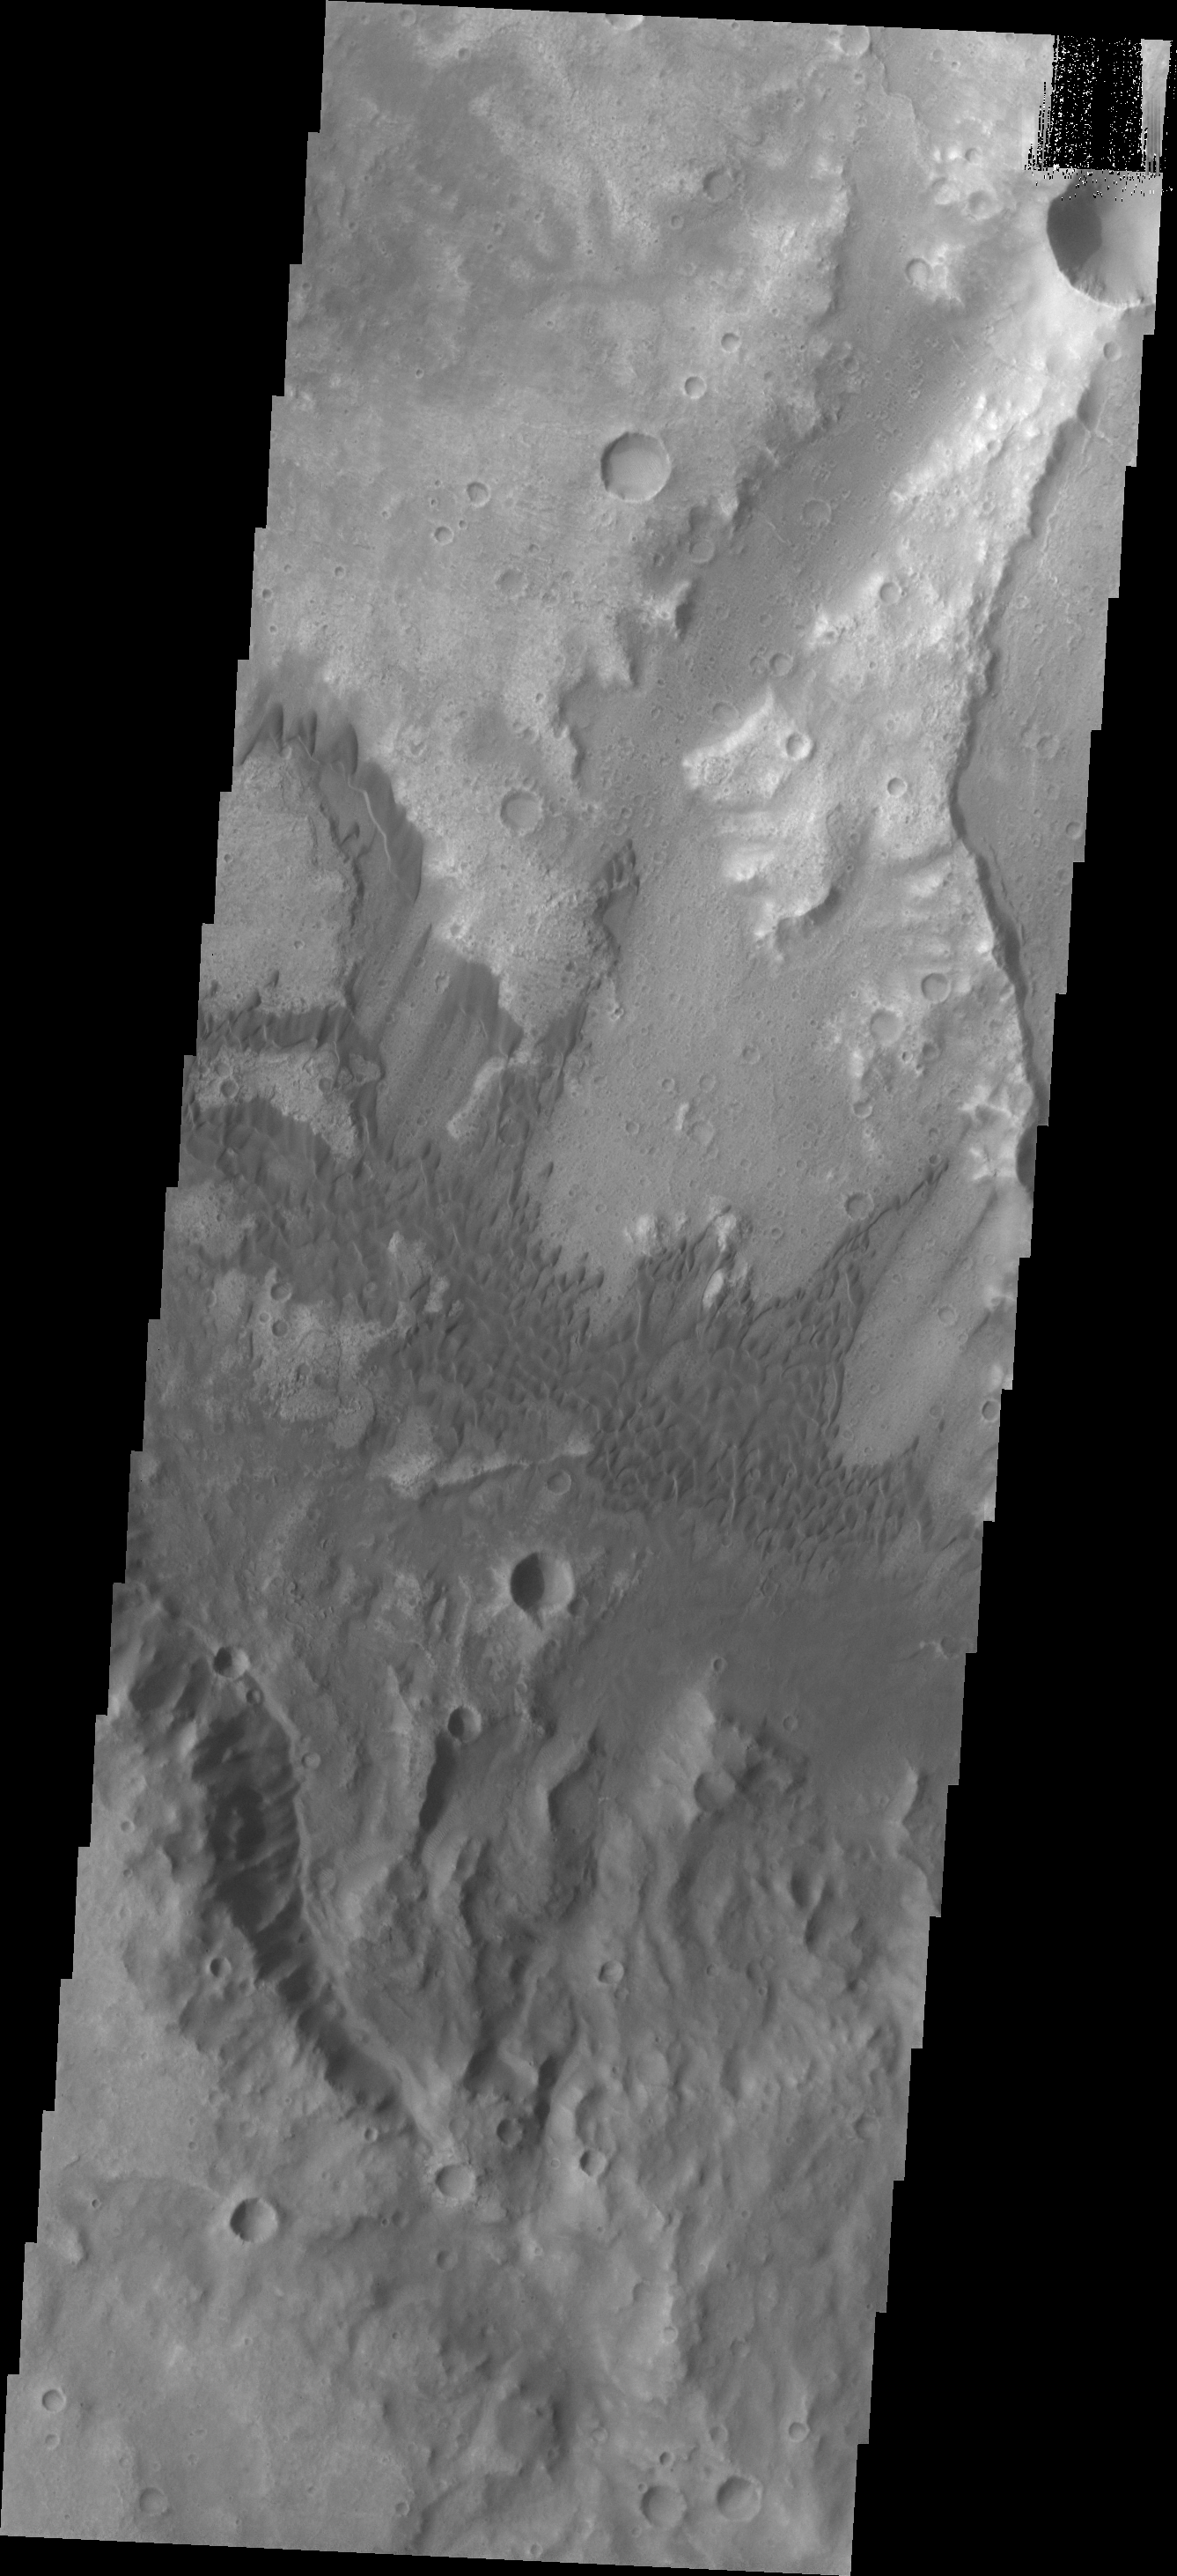

Dunes

These sand dunes are located on the floor of a very degraded crater in Terra Cimmeria.

Image information: VIS instrument. Latitude -9.8N, Longitude 129.0E. 18 meter/pixel resolution.

Please see the THEMIS Data Citation Note for details on crediting THEMIS images.

Note: this THEMIS visual image has not been radiometrically nor geometrically calibrated for this preliminary release. An empirical correction has been performed to remove instrumental effects. A linear shift has been applied in the cross-track and down-track direction to approximate spacecraft and planetary motion. Fully calibrated and geometrically projected images will be released through the Planetary Data System in accordance with Project policies at a later time.

NASA’s Jet Propulsion Laboratory manages the 2001 Mars Odyssey mission for NASA’s Office of Space Science, Washington, D.C. The Thermal Emission Imaging System (THEMIS) was developed by Arizona State University, Tempe, in collaboration with Raytheon Santa Barbara Remote Sensing. The THEMIS investigation is led by Dr. Philip Christensen at Arizona State University. Lockheed Martin Astronautics, Denver, is the prime contractor for the Odyssey project, and developed and built the orbiter. Mission operations are conducted jointly from Lockheed Martin and from JPL, a division of the California Institute of Technology in Pasadena.

Credit: NASA/JPL/ASU